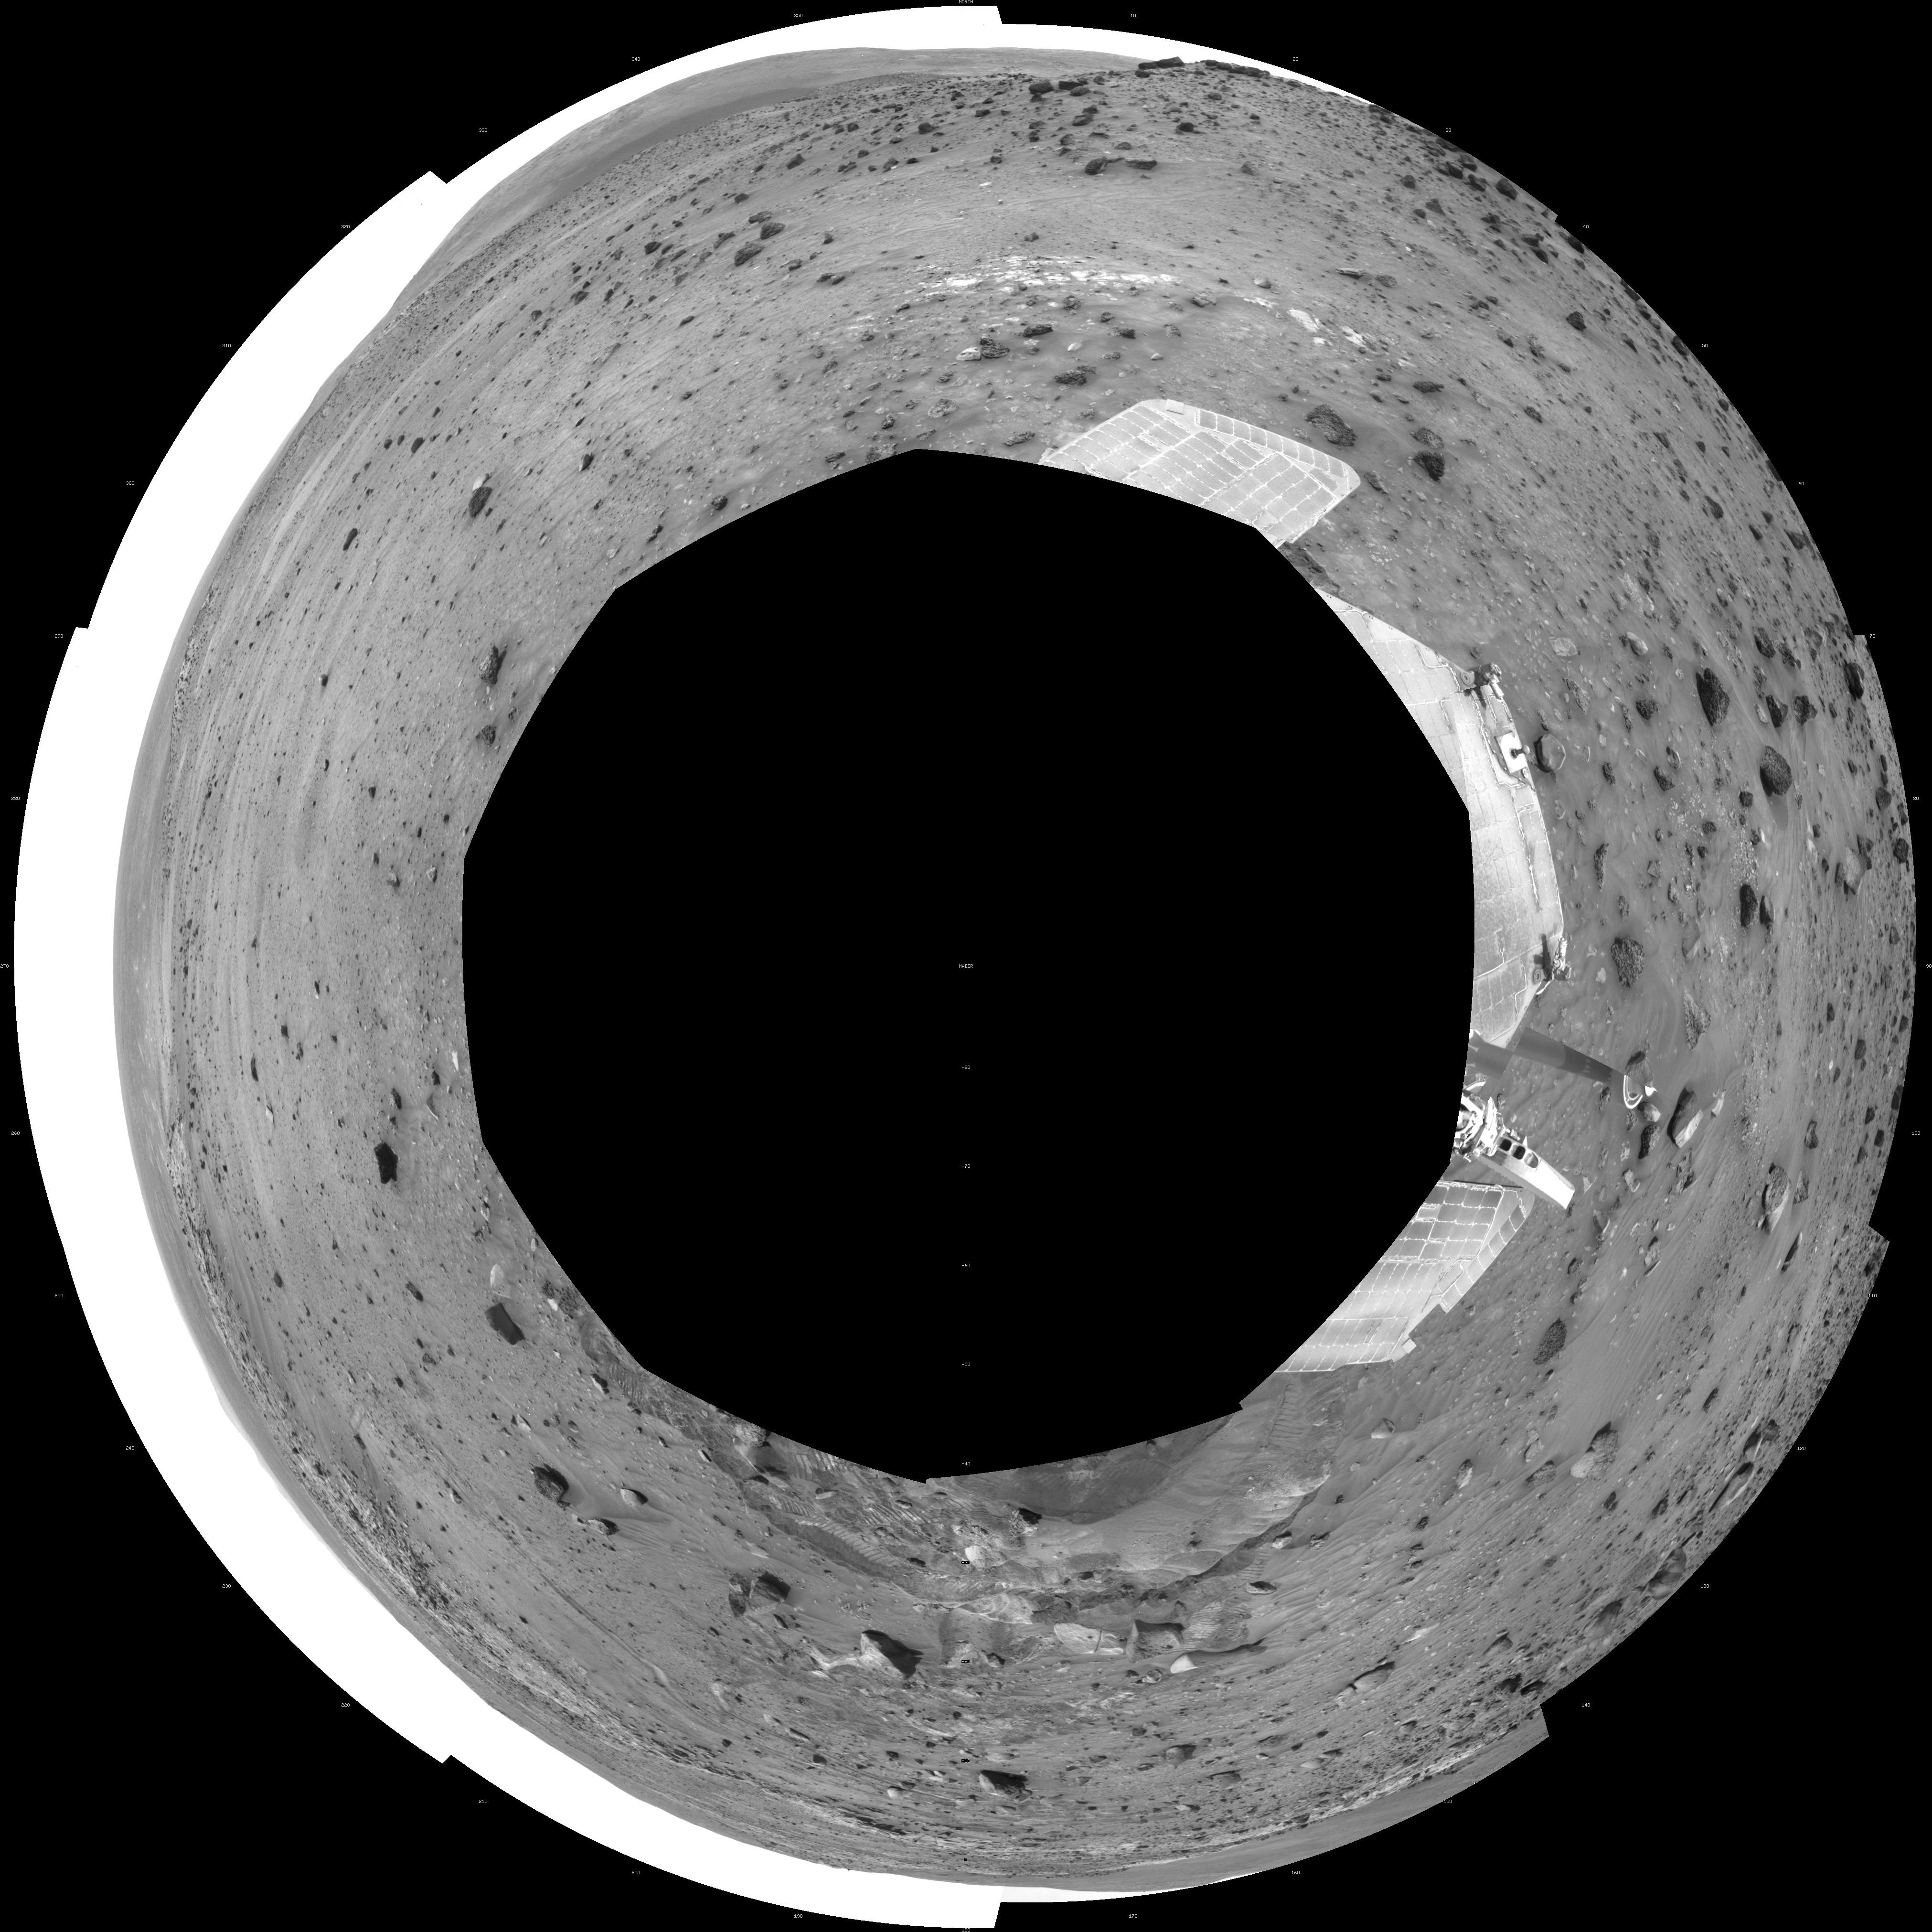

Time for a Change; Spirit’s View on Sol 1843 (Polar)

NASA’s Mars Exploration Rover Spirit used its navigation camera to take the images that have been combined into this full-circle view of the rover’s surroundings during the 1,843rd Martian day, or sol, of Spirit’s surface mission (March 10, 2009). South is in the middle. North is at both ends.

This view is presented as a polar projection with geometric seam correction. North is at the top.

The rover had driven 36 centimeters downhill earlier on Sol 1854, but had not been able to get free of ruts in soft material that had become an obstacle to getting around the northeastern corner of the low plateau called “Home Plate.”

The Sol 1854 drive, following two others in the preceding four sols that also achieved little progress in the soft ground, prompted the rover team to switch to a plan of getting around Home Plate counterclockwise, instead of clockwise. The drive direction in subsequent sols was westward past the northern edge of Home Plate.

Credit: NASA/JPL-Caltech